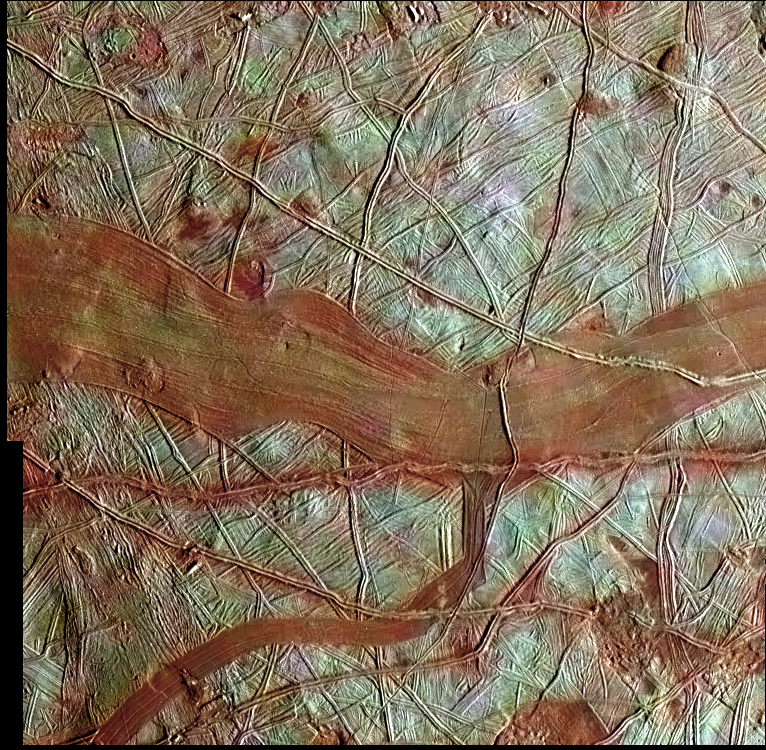

Reddish Bands on Europa

This colorized image of Europa is a product of clear-filter grayscale data from one orbit of NASA’s Galileo spacecraft, combined with lower-resolution color data taken on a different orbit. The blue-white terrains indicate relatively pure water ice, whereas the reddish areas contain water ice mixed with hydrated salts, potentially magnesium sulfate or sulfuric acid. The reddish material is associated with the broad band in the center of the image, as well as some of the narrower bands, ridges, and disrupted chaos-type features. It is possible that these surface features may have communicated with a global subsurface ocean layer during or after their formation.

Part of the terrain in this previously unreleased color view is seen in the monochrome image, PIA01125.

The image area measures approximately 101 by 103 miles (163 km by 167 km). The grayscale images were obtained on November 6, 1997, during the Galileo spacecraft’s 11th orbit of Jupiter, when the spacecraft was approximately 13,237 miles (21,700 kilometers) from Europa. These images were then combined with lower-resolution color data obtained in 1998, during the spacecraft’s 14th orbit of Jupiter, when the spacecraft was 89,000 miles (143,000 km) from Europa.

For more information about Europa, visit: http://solarsystem.nasa.gov/europa/home.cfm .

JPL is a division of the California Institute of Technology in Pasadena.

Credit: NASA/JPL-Caltech/SETI Institute